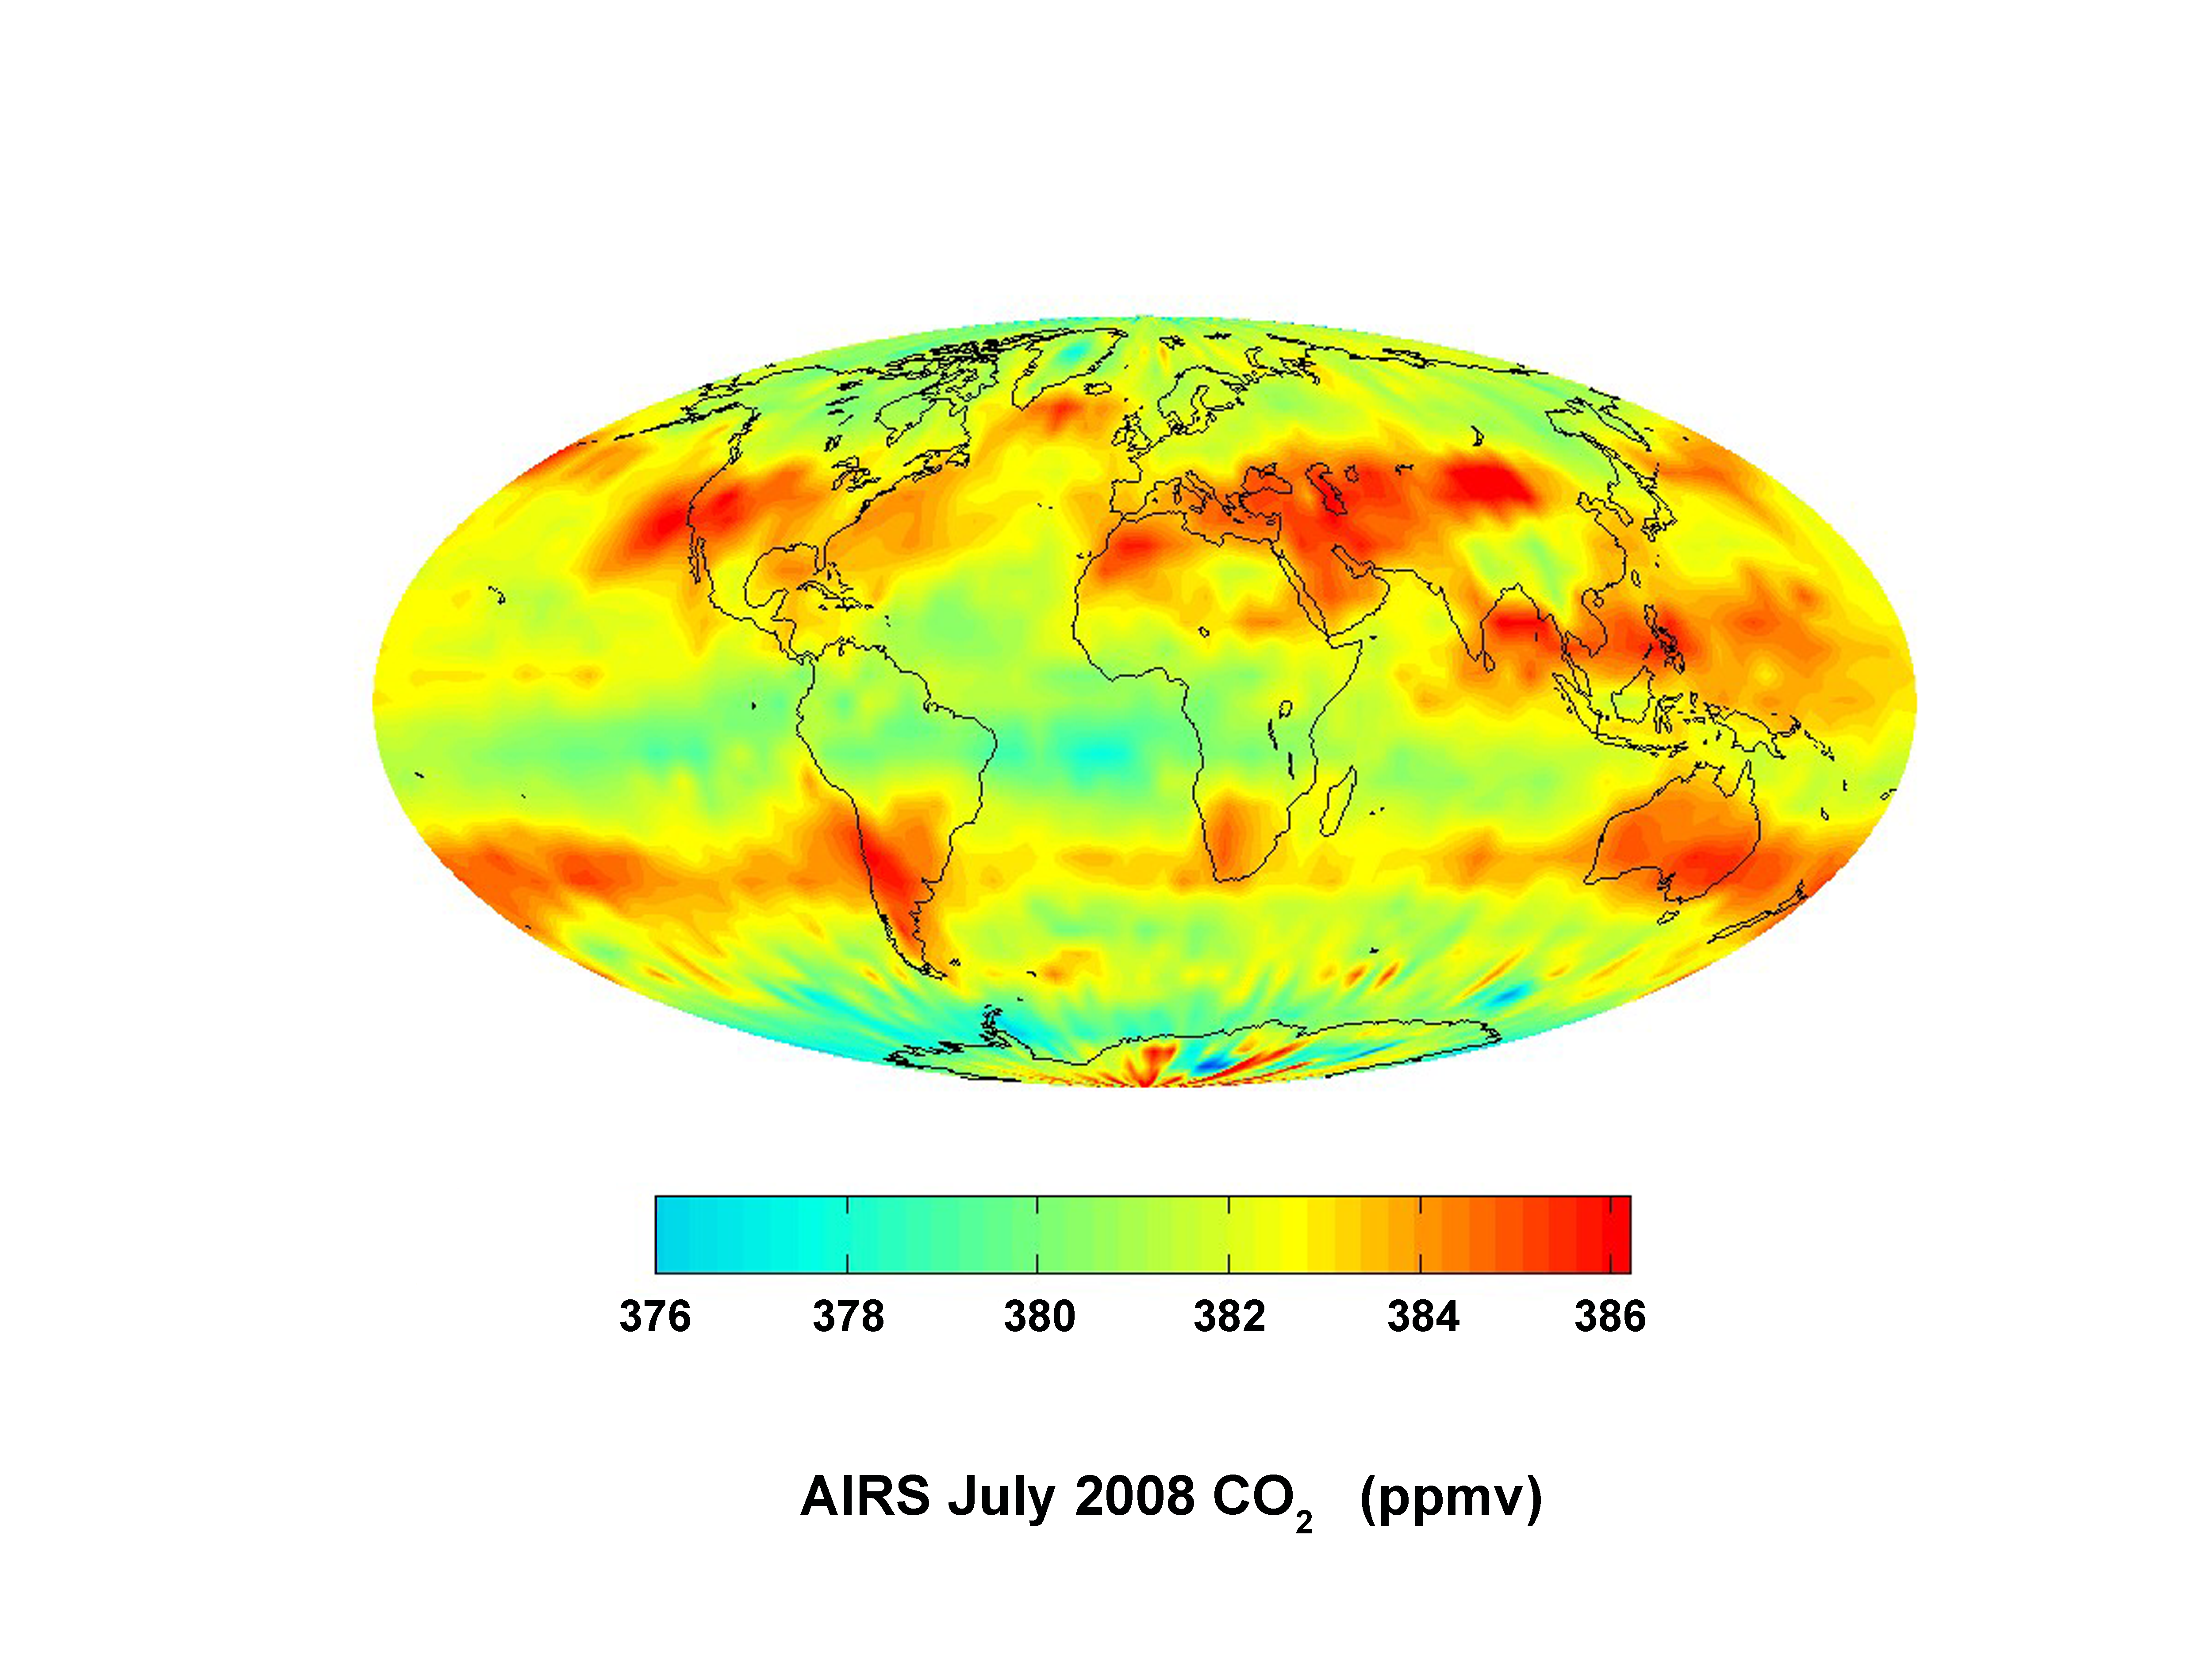

Global Carbon Dioxide Transport from AIRS Data, July 2008

This image was created with data acquired by the Atmospheric Infrared Sounder, AIRS, during July 2008. The image shows large scale patterns of carbon dioxide concentrations that are transported around the Earth by the general circulation of the atmosphere. Dark blue corresponds to a concentration of 368.2 parts per million and dark red corresponds to a concentration of 386.2 parts per million. The effect of the northern hemisphere mid-latitude jet stream is to set the northern limit of enhanced carbon dioxide. The zonal flow of the southern hemisphere mid-latitude jet stream results in a belt of enhanced carbon dioxide girdling the globe, fed by biogenesis activity in South America, forest fires in both South America and Central Africa, and the clusters of gasification plants in South Africa and power generation in southeastern Australia.

About AIRS
The Atmospheric Infrared Sounder, AIRS, in conjunction with the Advanced Microwave Sounding Unit, AMSU, senses emitted infrared and microwave radiation from Earth to provide a three-dimensional look at Earth’s weather and climate. Working in tandem, the two instruments make simultaneous observations all the way down to Earth’s surface, even in the presence of heavy clouds. With more than 2,000 channels sensing different regions of the atmosphere, the system creates a global, three-dimensional map of atmospheric temperature and humidity, cloud amounts and heights, greenhouse gas concentrations, and many other atmospheric phenomena. Launched into Earth orbit in 2002, the AIRS and AMSU instruments fly onboard NASA’s Aqua spacecraft and are managed by NASA’s Jet Propulsion Laboratory in Pasadena, Calif., under contract to NASA. JPL is a division of the California Institute of Technology in Pasadena.

Credit: NASA/JPL